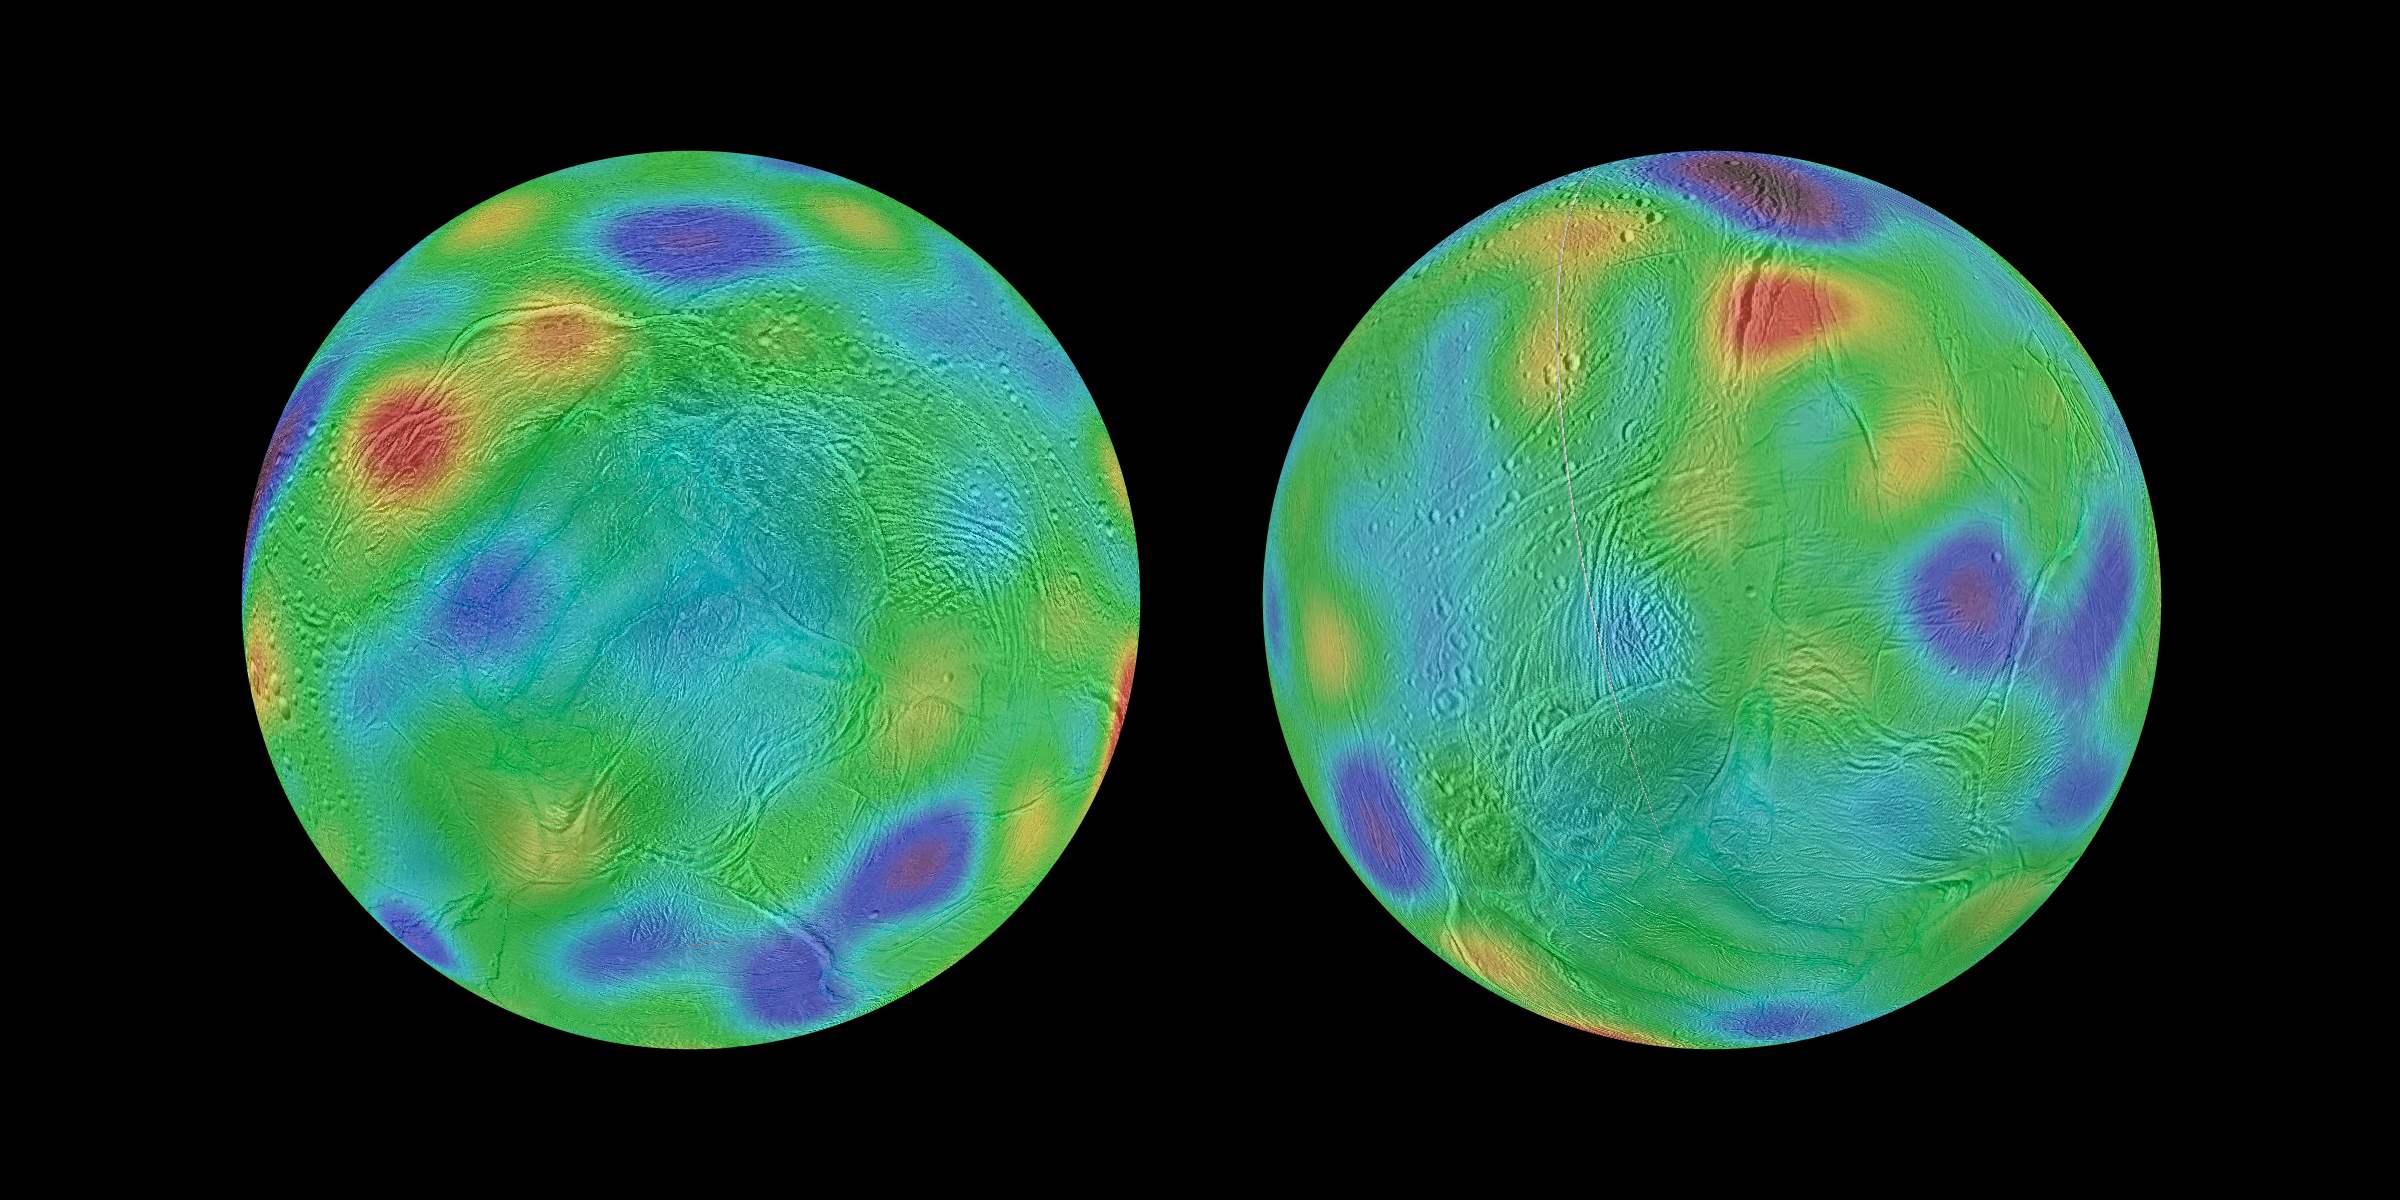

Wandering Poles of Enceladus

Annotated Image

Working with image data from NASA’s Cassini mission, researchers have found evidence that Saturn’s moon Enceladus may have tipped over, reorienting itself so that terrain closer to its original equator was relocated to the poles. This phenomenon is known as true polar wander.

Researchers discovered a chain of basins across the surface of Enceladus along with a pair of depressions that line up with an equator and poles, respectively, if the moon’s axis of rotation was reoriented by about 55 degrees of latitude.

These maps look toward the icy moon’s southern hemisphere, with colors representing highs and lows. Purple represents the lowest elevations, while red represents the highest.

The map at left shows the surface of Enceladus in its possible ancient orientation, millions of years ago. The chain of basins representing topographic lows can be seen in blue and purple, running along the equator, with an additional low region around the original south pole. The region that encloses the moon’s currently active south polar terrain, with its long, linear “tiger stripe” fractures, would have been at middle latitudes just south of the equator. The map at right shows the current orientation of Enceladus.

The Cassini mission is a cooperative project of NASA, ESA (the European Space Agency) and the Italian Space Agency. The Jet Propulsion Laboratory, a division of the California Institute of Technology in Pasadena, California, manages the mission for NASA’s Science Mission Directorate, Washington. The Cassini orbiter and its two onboard cameras were designed, developed and assembled at JPL. The imaging operations center is based at the Space Science Institute in Boulder, Colorado.

Credit: NASA/JPL-Caltech/Space Science Institute/Cornell University